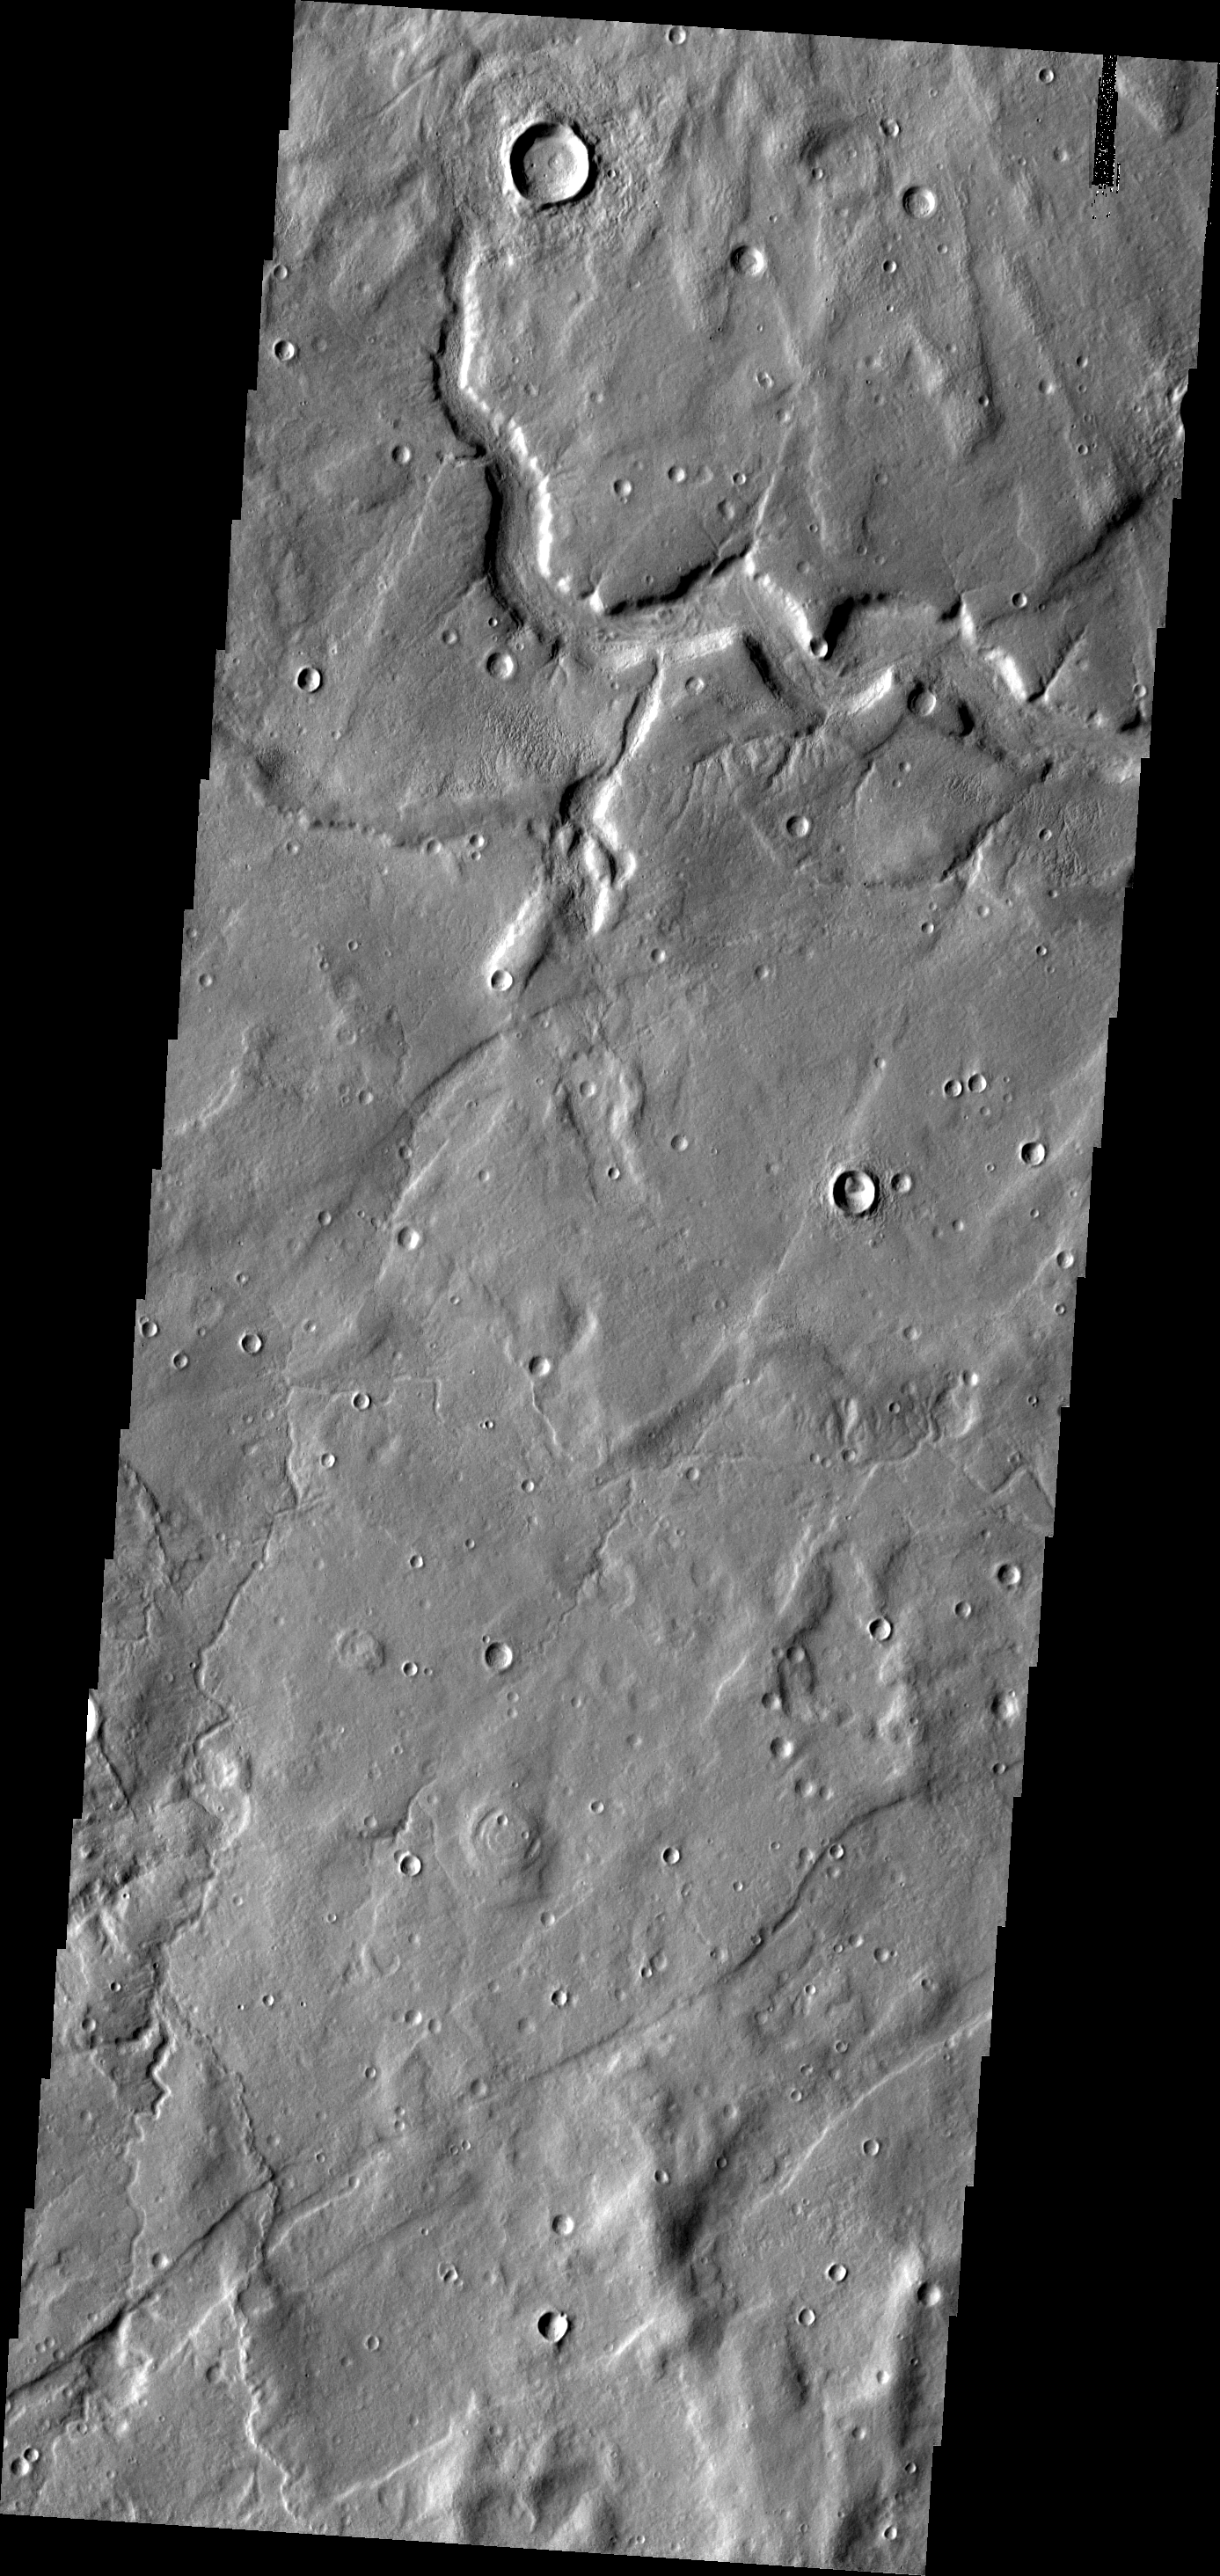

Tempe Terra

The eastern margin of Tempe Terra is dissected by channels of many sizes, like the one at the top of this image.

Image information: VIS instrument. Latitude 43.6N, Longitude 295.8E. 19 meter/pixel resolution.

Please see the THEMIS Data Citation Note for details on crediting THEMIS images.

Note: this THEMIS visual image has not been radiometrically nor geometrically calibrated for this preliminary release. An empirical correction has been performed to remove instrumental effects. A linear shift has been applied in the cross-track and down-track direction to approximate spacecraft and planetary motion. Fully calibrated and geometrically projected images will be released through the Planetary Data System in accordance with Project policies at a later time.

NASA’s Jet Propulsion Laboratory manages the 2001 Mars Odyssey mission for NASA’s Office of Space Science, Washington, D.C. The Thermal Emission Imaging System (THEMIS) was developed by Arizona State University, Tempe, in collaboration with Raytheon Santa Barbara Remote Sensing. The THEMIS investigation is led by Dr. Philip Christensen at Arizona State University. Lockheed Martin Astronautics, Denver, is the prime contractor for the Odyssey project, and developed and built the orbiter. Mission operations are conducted jointly from Lockheed Martin and from JPL, a division of the California Institute of Technology in Pasadena.

Credit: NASA/JPL/ASU